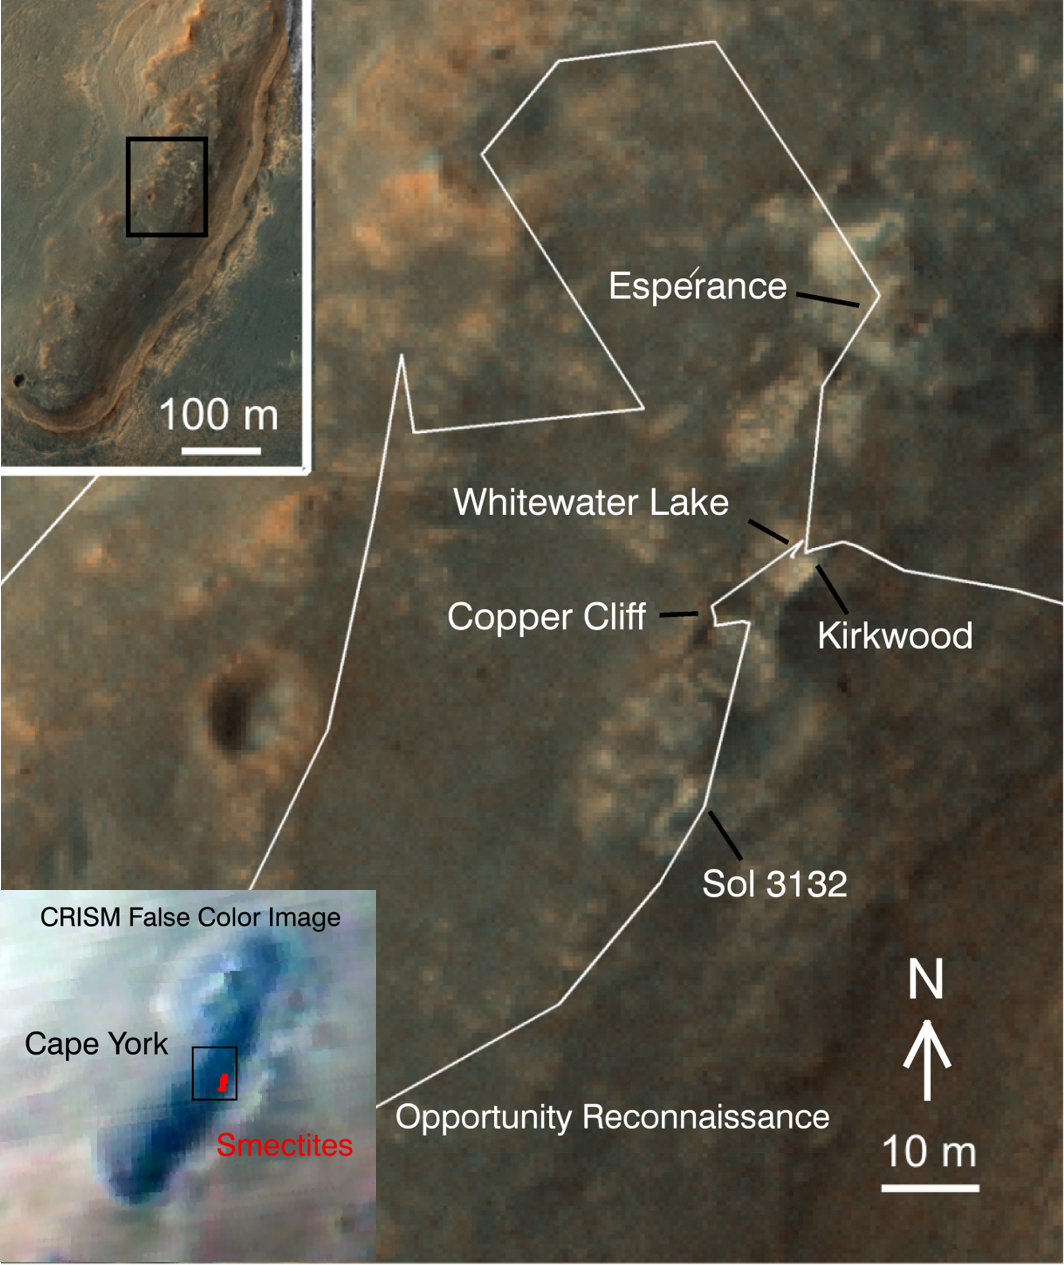

‘Cape York’ Explored

A region known as “Cape York” on the western rim of Endeavour Crater, where NASA’s Mars Exploration Rover Opportunity worked for 20 months, is highlighted in these images.

The inset at upper left is a portion of a false-color image taken by the High Resolution Imaging Science Experiment (HiRISE) camera on NASA’s Mars Reconnaissance Orbiter. The black outline shows the “Matijevic Hill” region, enlarged in the central image. Initial traverses accomplished by Opportunity to evaluate the geologic setting of the region are noted. The Opportunity team was interested in this region because the Compact Reconnaissance Spectrometer for Mars (CRISM) on NASA’s Mars Reconnaissance Orbiter showed a specific type of clay mineral called a ferric smectite. This type of clay mineral originally formed in groundwater along fractures in which the water was only mildly acidic.

The lower left inset shows a portion of CRISM data centered on Cape York. The red region delineates where CRISM spectra show features diagnostic of the smectite clay mineral.

This image is from a portion of a HiRISE observation catalogued as ESP_032573_1775 . Other products from the same observation are availableat http://hirise.lpl.arizona.edu/ESP_032573_1775.

HiRISE is operated by the University of Arizona, Tucson. The instrument was built by Ball Aerospace & Technologies Corp., Boulder, Colo. CRISM was built and is operated by the Applied Physics Laboratory of Johns Hopkins University, Md. NASA’s Mars Exploration Rover Project, Mars Reconnaissance Orbiter Project and Mars Science Laboratory Project are managed for NASA’s Science Mission Directorate, Washington, by NASA’s Jet Propulsion Laboratory, a division of the California Institute of Technology in Pasadena.

Credit: NASA/JPL-Caltech/Univ. of Arizona